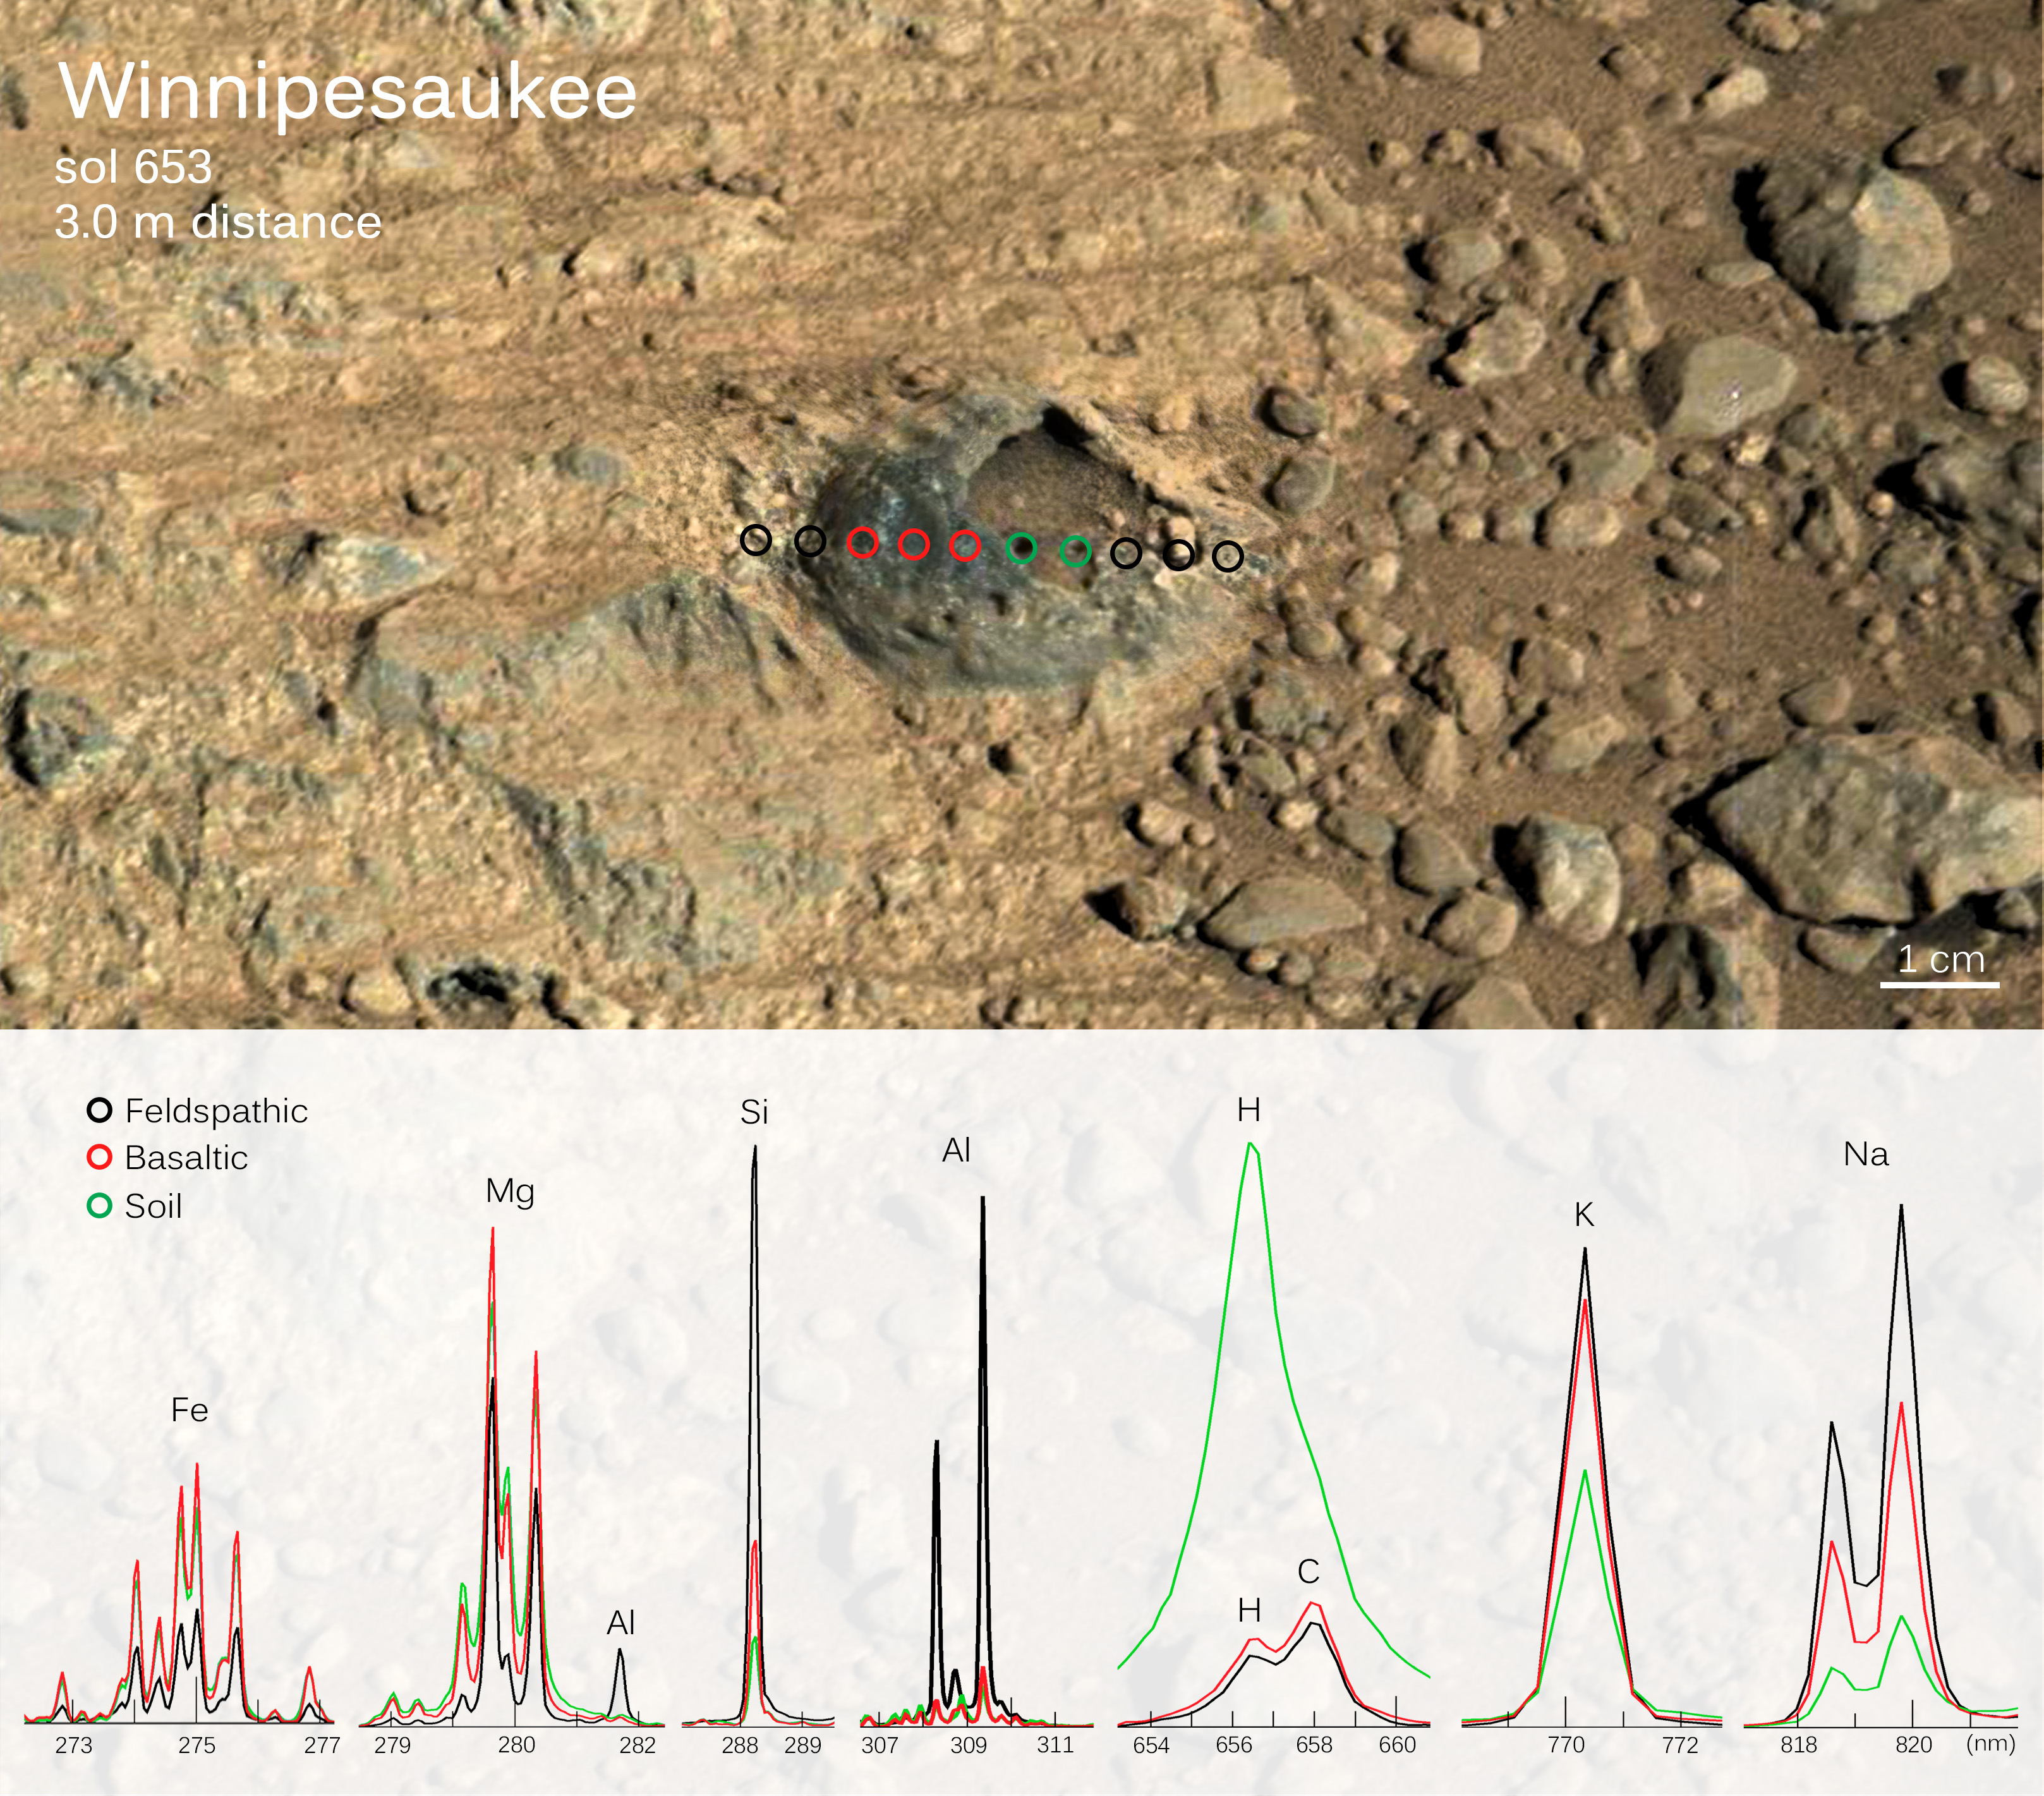

Martian Rock and Dust Filling Studied with Laser and Camera

Scientists used the Chemistry and Camera (ChemCam) instrument on NASA’s Curiosity Mars rover in June 2014 to examine a Martian rock “shell” about one inch (two to three centimeters) across, embedded in fine-grained bedrock and with a dust-filled hollow interior. This graphic combines an image of the target, called “Winnipesaukee,” with spectrographic results from using ChemCam’s laser on a row of points including the rock, the matrix around it and the material filling it.

The image merges a high-resolution, black-and-white image from ChemCam’s remote micro-imager and a color image form the telephoto-lens camera of Curiosity’s Mast Camera (Mastcam). The ChemCam laser and camera atop of Curiosity’s remote sensing mast were about 9 feet, 10 inches (3 meter) from Winnipesaukee when the instrument examined Winnipesaukee on the 654th Martian day, or sol, of the rover’s work on Mars (June 8, 2014). Similar-appearing features have been seen previously in the mission, but this time ChemCam was able to provide chemical analysis of the structure. The instrument fired 30 laser shots at each of 10 locations indicated by black, red and green circles on the image. Three distinct types of materials were analyzed: the bedrock on each side of the structure, the “shell” material itself and the dust inside the void space. The colors of the lines on the graph below the image correspond to the colors of the circles marking the laser-shot locations.

Analysis of spectra from the bedrock (black circles) identified high abundances of oxides of silicon, aluminum and sodium, typical of a feldspathic composition. The material forming the “shell” (red circles) has a more basaltic or mafic composition, with higher iron and magnesium content. The dust (green circles) is almost certainly airborne material that accumulated in the void space. This dust contains a relatively high hydrogen (water) signature compared to other Martian materials, which is generally characteristic of the ubiquitous dust that forms a thin mantle on much of the surface.

Scientists are considering multiple hypotheses for how this hollow feature formed. Formation as a bubble or carapace of rock that was embedded in the surrounding sediment cannot be ruled out. One alternative considered more likely is that transport of fluids through the bedrock could produce pipe-like structures with a wall consisting of bedrock that either has reacted with the fluids or has been coated with other material. Another is that the feature formed due to cracks penetrating the bedrock, then a mineral cement filling the cracks, then wind erosion removing material from the center.

ChemCam is one of 10 instruments in Curiosity’s science payload. The U.S. Department of Energy’s Los Alamos National Laboratory, Los Alamos, N.M., developed ChemCam in partnership with scientists and engineers funded by the French national space agency, CNES, the University of Toulouse and research agency, CNRS.

Credit: NASA/JPL-Caltech/LANL/CNES/IRAP/LPGNantes/CNRS/IAS/MSSS